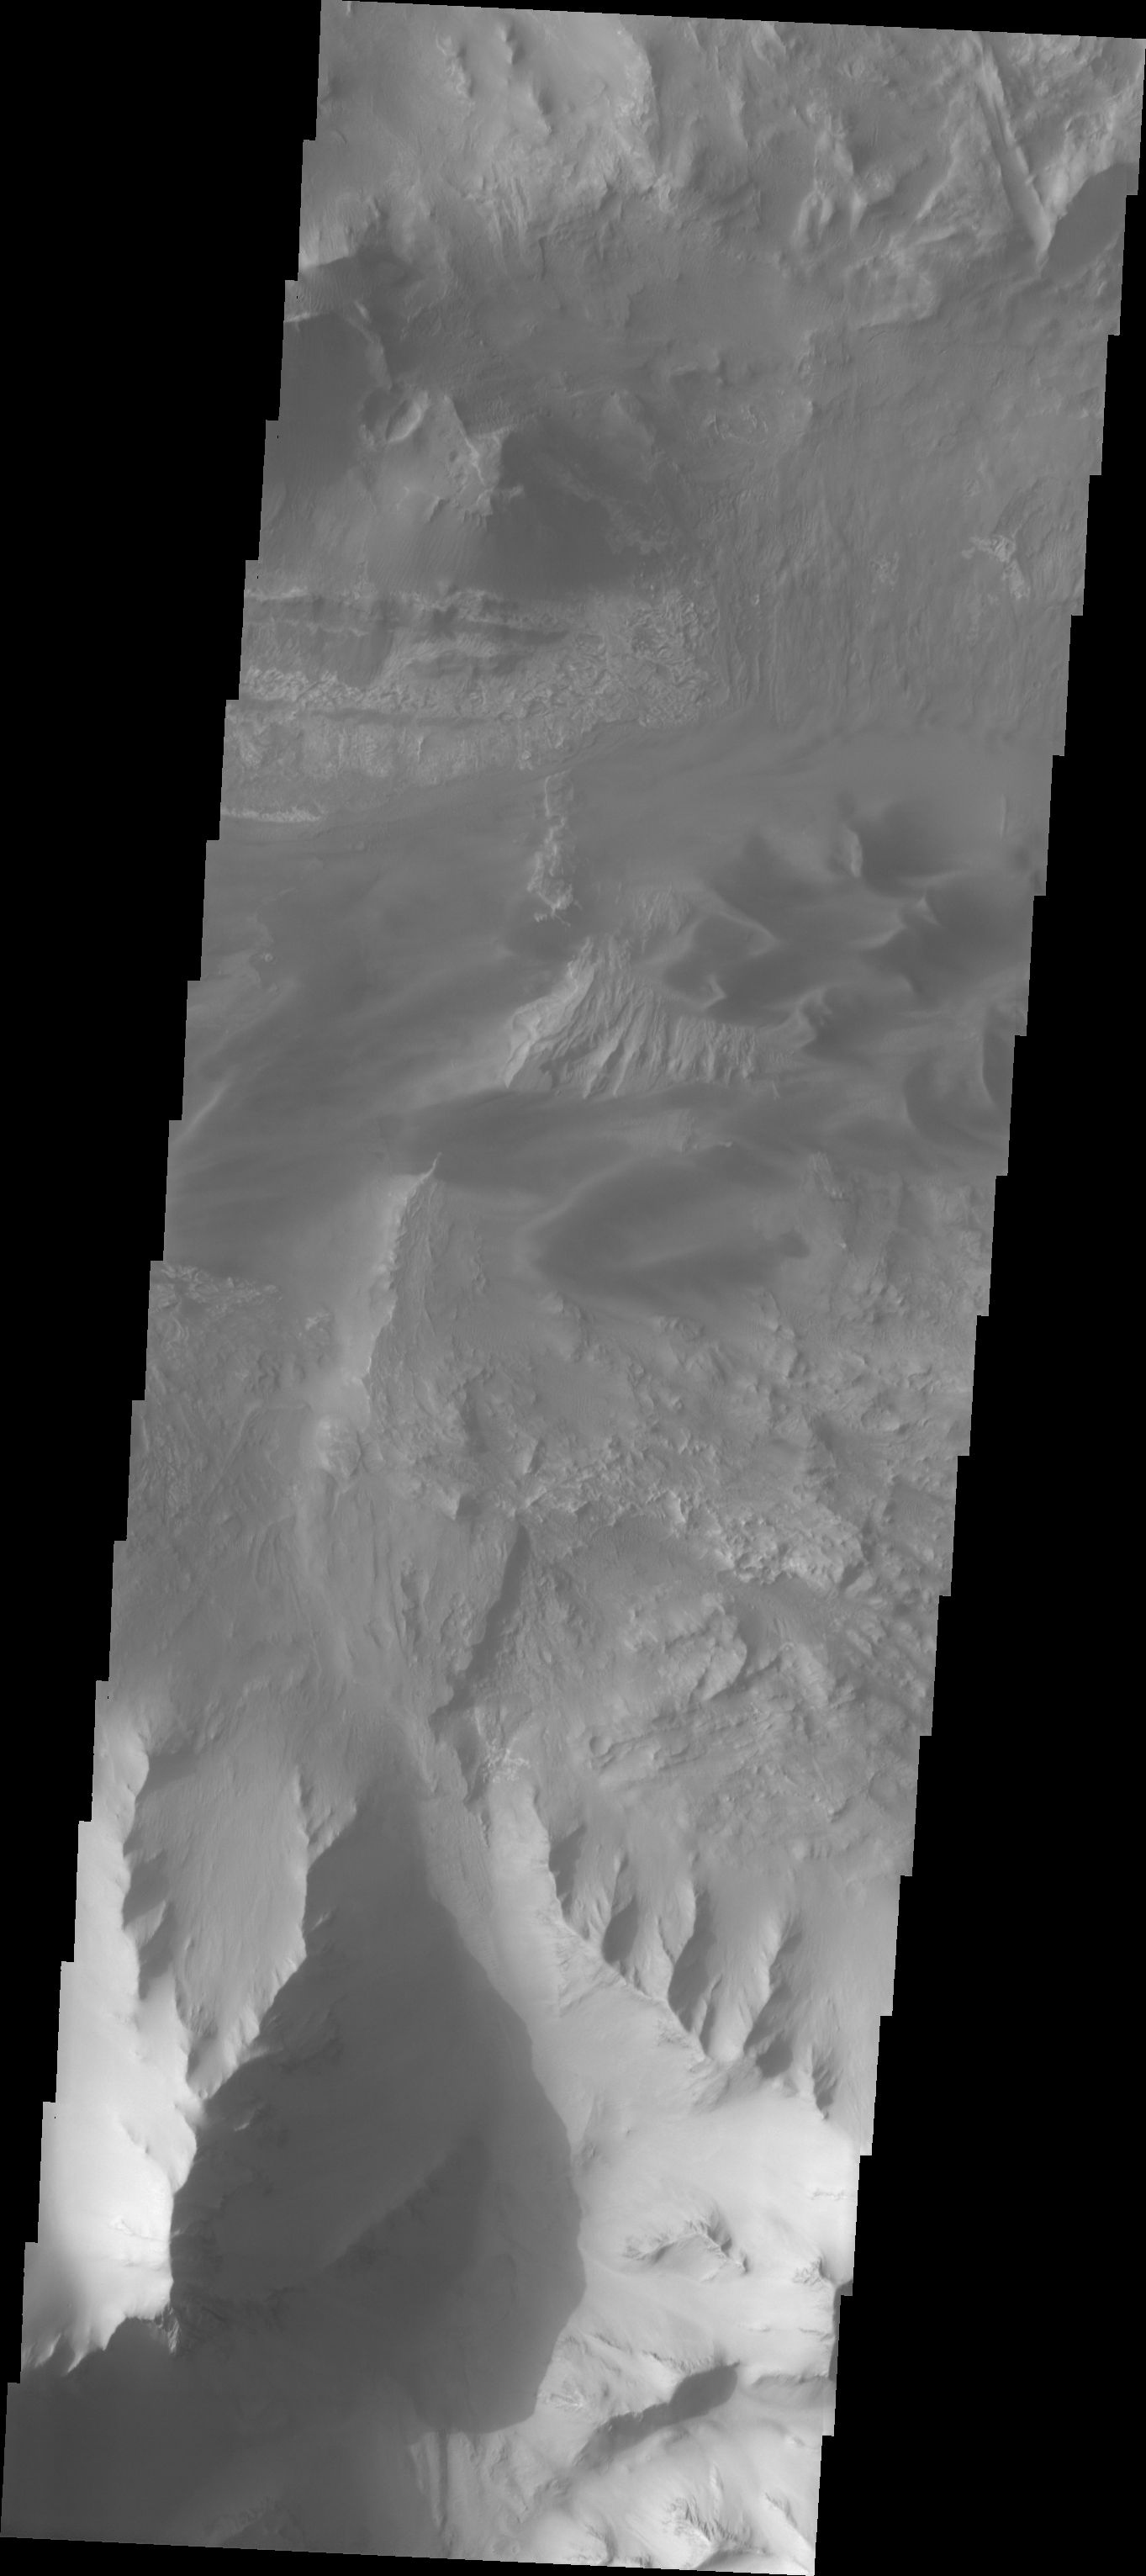

Investigating Mars: Ius Chasma

This VIS image shows part of eastern Ius Chasma. The lower elevations of Geryon Montes are located at the top of the image. Between the montes and the southern wall face is a region of sand and sand dunes. The presence of mobile sand indicates that winds are eroding, depositing and changing the canyon floor. The texture of the canyon floor beneath the dunes and elsewhere in the image is an indication of water, in some form, was part of the process creating the surface. There is a tongue of material emerging from the canyon wall that has steep sides, this may be a delta formed by material washing down the valley and into a body of standing water, like a lake. It may also just be a landslide deposit that has undergone extensive weathering.

A landslide is a failure of slope due to gravity. They initiate due to several reasons. A lower layer of poorly cemented/resistant material may have been eroded, undermining the wall above which then collapses; earthquake seismic waves can cause the slope to collapse; and even an impact event near the canyon wall can cause collapse. As millions of tons of material fall and slide down slope a scalloped cavity forms at the upper part where the slope failure occurred. At the material speeds downhill it will pick up more of the underlying slope, increasing the volume of material entrained into the landslide. Whereas some landslides spread across the canyon floor forming lobate deposits, very large volume slope failures will completely fill the canyon floor in a large complex region of chaotic blocks.

Ius Chasma is at the western end of Valles Marineris, south of Tithonium Chasma. Valles Marineris is over 4000 kilometers long, wider than the United States. Ius Chasma is almost 850 kilometers long (528 miles), 120 kilometers wide and over 8 kilometers deep. In comparison, the Grand Canyon in Arizona is about 175 kilometers long, 30 kilometers wide, and only 2 kilometers deep. The canyons of Valles Marineris were formed by extensive fracturing and pulling apart of the crust during the uplift of the vast Tharsis plateau. Landslides have enlarged the canyon walls and created deposits on the canyon floor. Weathering of the surface and influx of dust and sand have modified the canyon floor, both creating and modifying layered materials. There are many features that indicate flowing and standing water played a part in the chasma formation.

The Odyssey spacecraft has spent over 15 years in orbit around Mars, circling the planet more than 71,000 times. It holds the record for longest working spacecraft at Mars. THEMIS, the IR/VIS camera system, has collected data for the entire mission and provides images covering all seasons and lighting conditions. Over the years many features of interest have received repeated imaging, building up a suite of images covering the entire feature. From the deepest chasma to the tallest volcano, individual dunes inside craters and dune fields that encircle the north pole, channels carved by water and lava, and a variety of other feature, THEMIS has imaged them all. For the next several months the image of the day will focus on the Tharsis volcanoes, the various chasmata of Valles Marineris, and the major dunes fields. We hope you enjoy these images!

Credit: NASA/JPL-Caltech/ASU